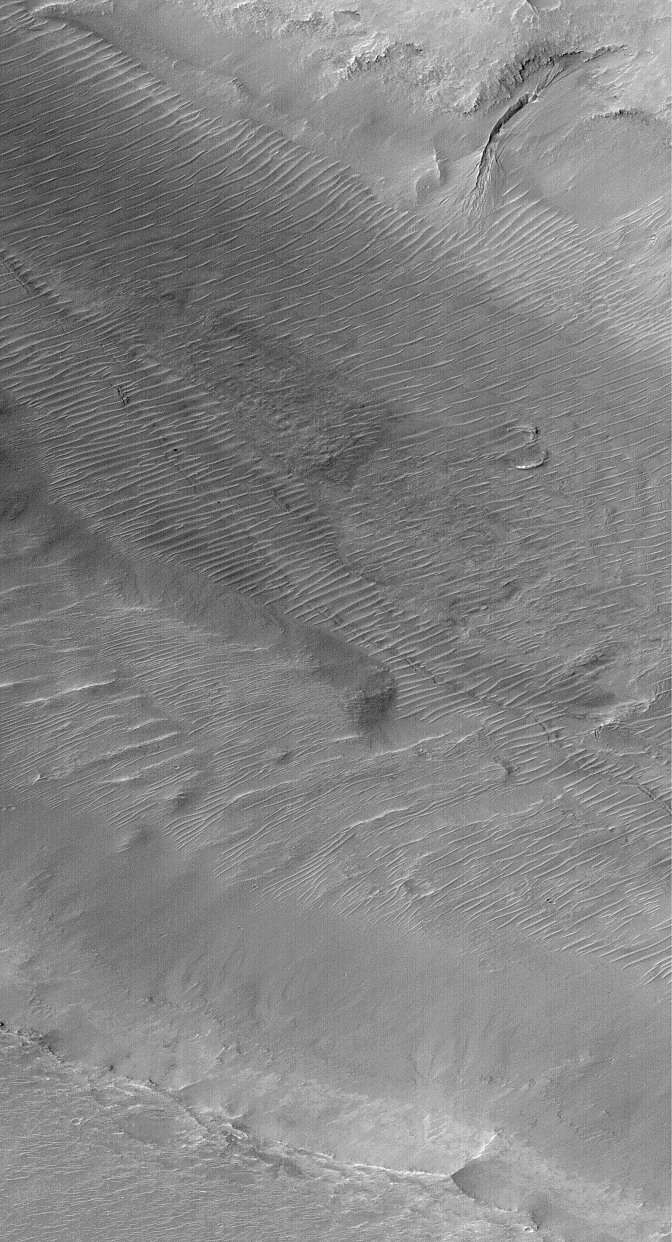

Channels and Gullies in Nirgal Vallis–The Work of Water?

The Mars Global Surveyor (MGS) Mars Orbiter Camera (MOC) has found that only two ancient martian valleys contain evidence for sustained fluid flow. The first was Nanedi Valles–this finding was announced back in February 1998 (See: Nanedi Vallis: Sustained Water Flow?). When this picture was obtained in September 1999, Nirgal Vallis joined the lonely list with Nanedi Valles. But Nirgal is different–it also contains evidence for much more recent fluid seepage from its walls!

The context view on the right–a mosaic of Viking orbiter views from the U.S. Geological Survey–shows the location (white box) of the high resolution MOC view on the left. The MOC image shows two channels running through the center of Nirgal Vallis–a wide, outer channel with a narrow, leveed “inner channel” running down its center. Leveed refers to the fact that the inner channel’s walls appear to be raised above the surrounding terrain, like a levee that might be used to protect property from floods on the Mississippi River. Levees can form naturally from running water or lava… it is not clear which fluid–lava or water–was involved in Nirgal Vallis.

The wall of Nirgal Vallis shows something else–a much more recent “gully” with an alcove at the top of the slope, a channel, and an apron that partly covers some of the adjacent sand dunes. This gully is inferred to be much younger than the channels running down the center of Nirgal Vallis, because these channels are covered by dunes, while the gully’s apron covers the dunes. This gully feature is one of many reported by MGS MOC scientists in June 2000 as being the possible result of geologically recent groundwater seepage and mud or debris flow. (See: MOC Images Suggest Recent Sources of Liquid Water on Mars).

The image is located near 29.4°S, 39.1°W. North is toward the upper right and illumination is from the upper left. Aspect ratio is 1.5:1, thus the scale bar in the labeled image (middle) shows different vertical and horizontal scales. The picture covers an area 3 km (1.9 mi) by 6.5 km (4 mi) and is a subframe of M07-00752.

Credit: NASA/JPL/MSSS